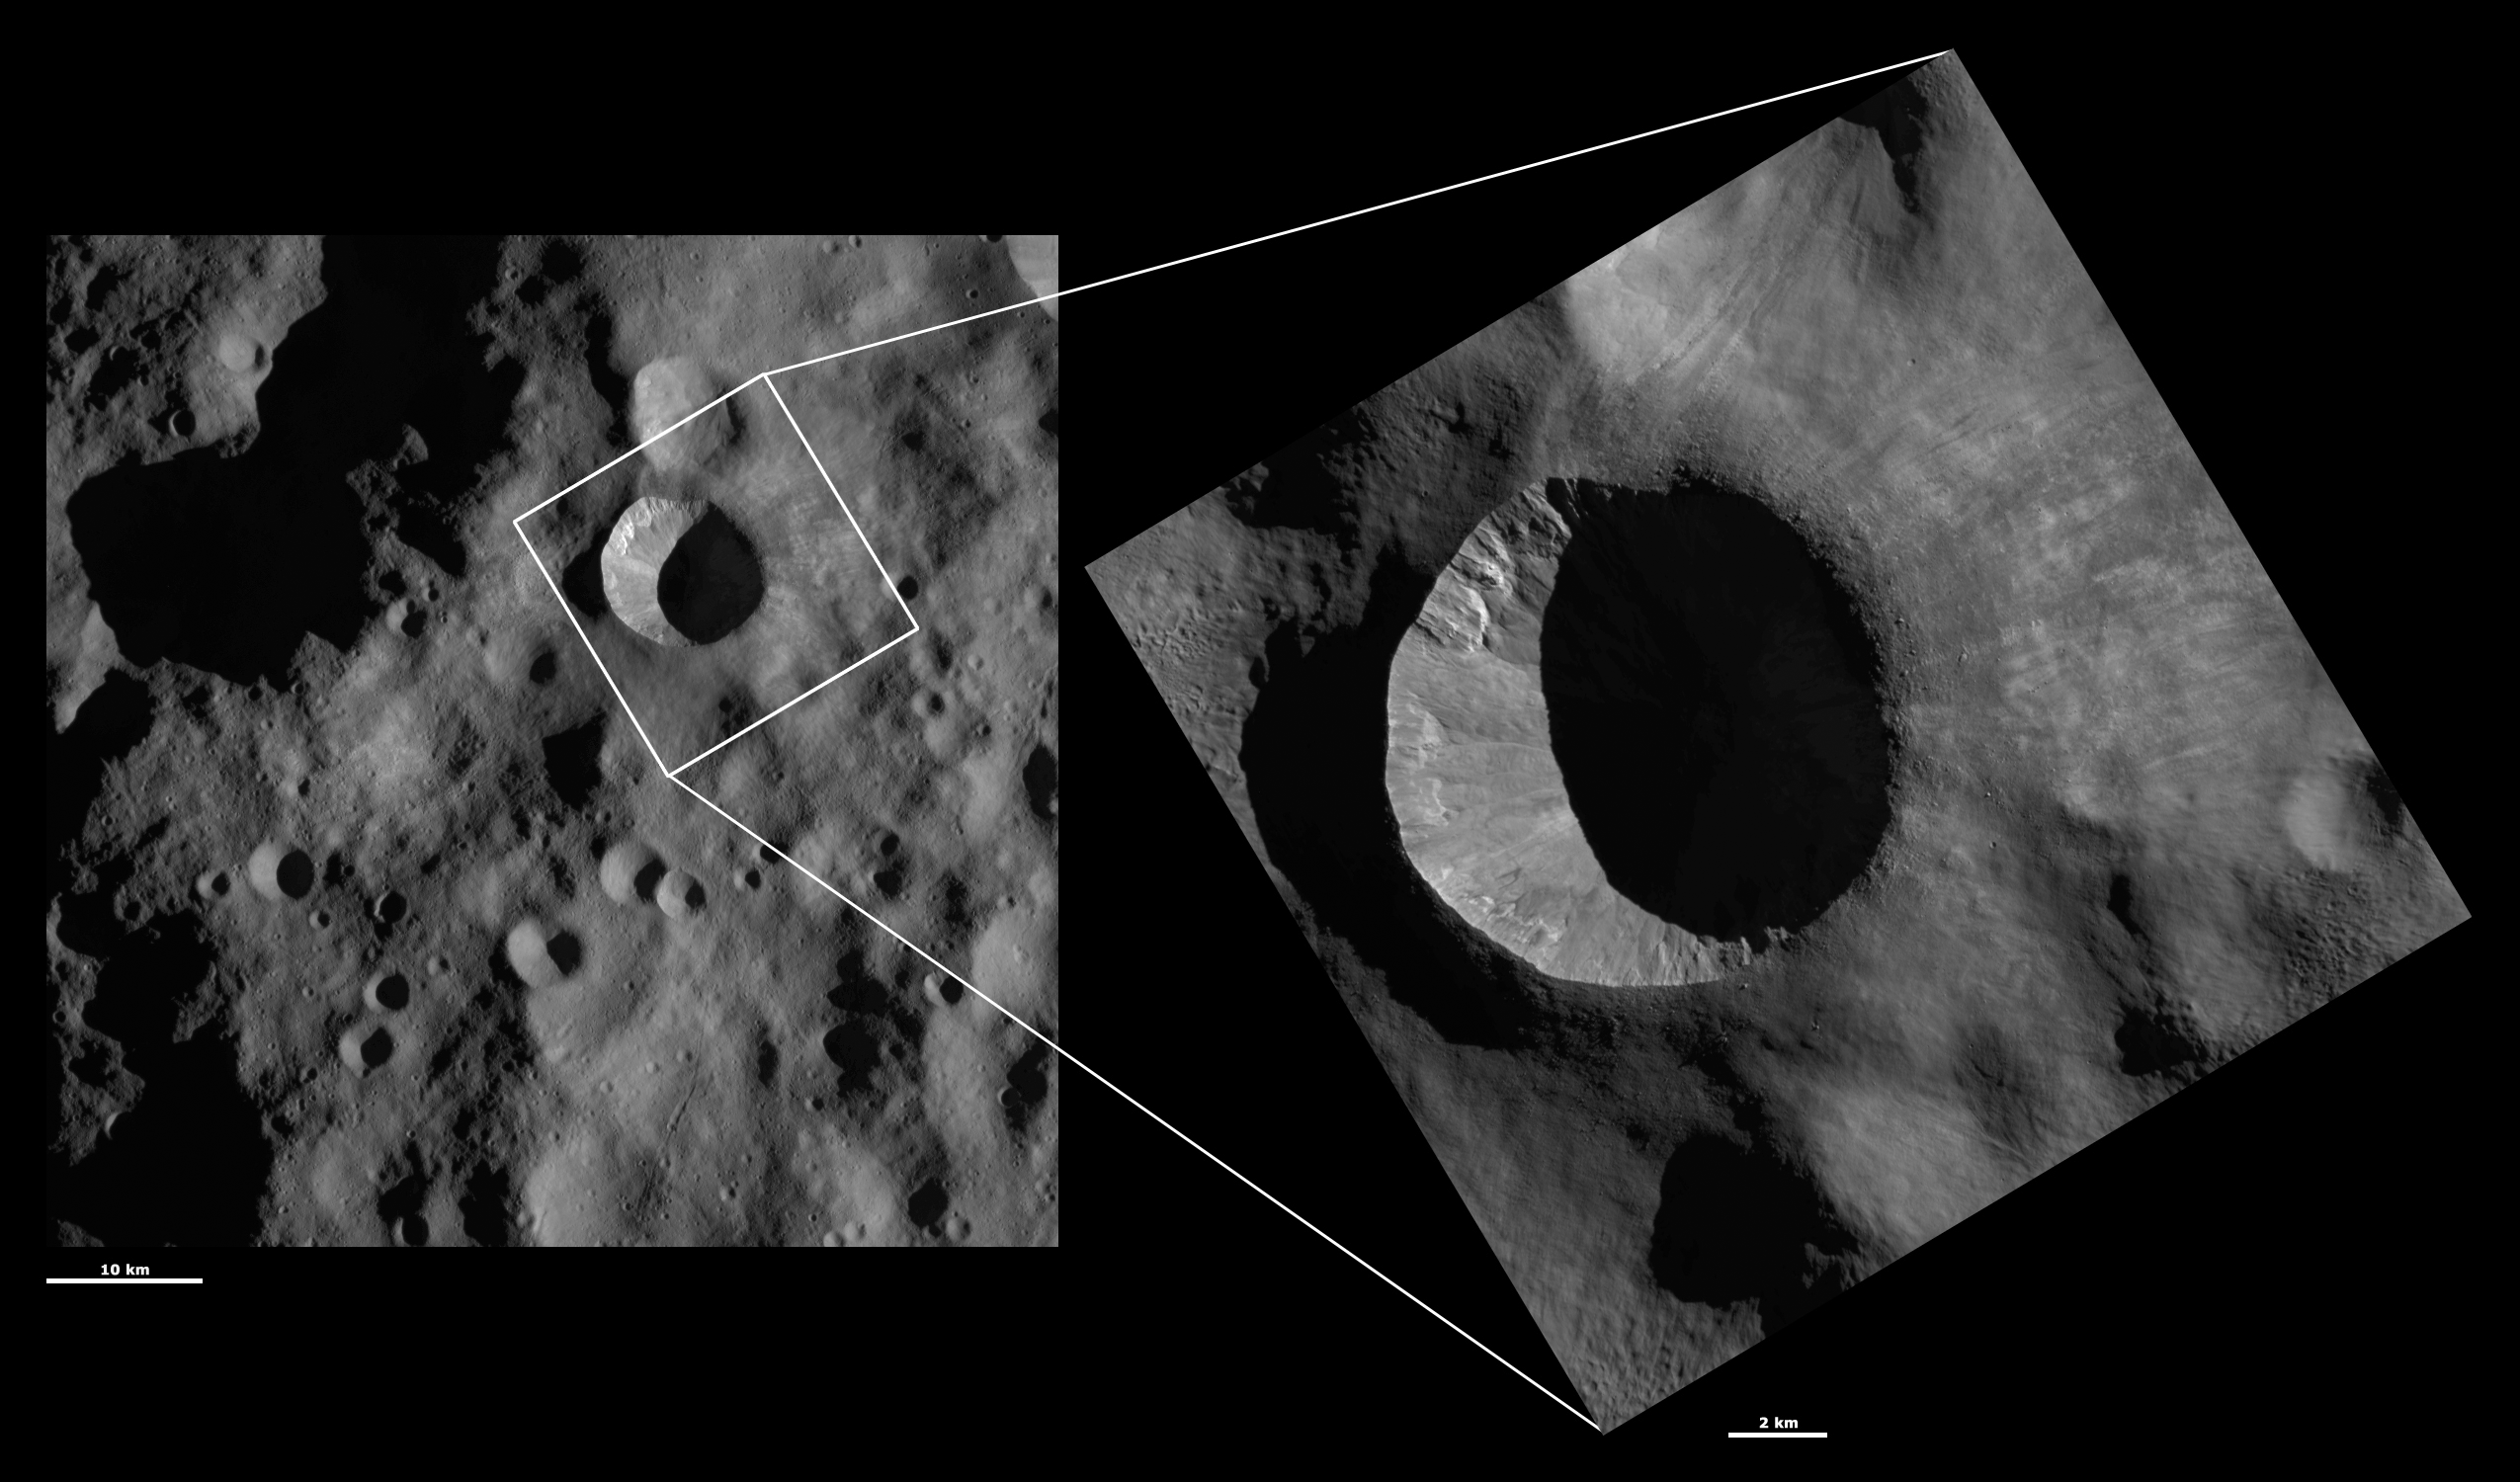

HAMO and LAMO Images of Arruntia Crater

These Dawn framing camera (FC) images of Vesta show Arruntia crater at both HAMO (high-altitude mapping orbit) and LAMO (low-altitude mapping orbit) resolutions. The left image is the HAMO image and the right image is the LAMO image. Arruntia is the large crater that almost fills the LAMO image. The LAMO image is approximately 3 times better spatial resolution than the HAMO image. In images with higher spatial resolutions smaller objects can be better distinguished. The sharpness of its left rim and the degraded nature of its right rim can been seen in both the HAMO and LAMO images. But, details such as small boulders around Arruntia’s rim can be seen in the LAMO image. On the side of Arruntia’s interior that is illuminated by the sun there is a fine-scale intermingling of dark and bright material that is also only visible in the LAMO image.

These images are located in Vesta’s Bellicia quadrangle, in Vesta’s northern hemisphere. NASA’s Dawn spacecraft obtained the left image with its framing camera on Oct. 24, 2011. This image was taken through the camera’s clear filter. The distance to the surface of Vesta is 700 kilometers (435 miles) and the image has a resolution of about 63 meters (207 feet) per pixel. This image was acquired during the HAMO (high-altitude mapping orbit) phase of the mission. NASA’s Dawn spacecraft obtained the right image with its framing camera on Feb. 20, 2012. This image was taken through the camera’s clear filter. The distance to the surface of Vesta is 272 kilometers (169 miles) and the image has a resolution of about 20 meters (66 meters) per pixel. This image was acquired during the LAMO (low-altitude mapping orbit) phase of the mission.

The Dawn mission to Vesta and Ceres is managed by NASA’s Jet Propulsion Laboratory, a division of the California Institute of Technology in Pasadena, for NASA’s Science Mission Directorate, Washington D.C. UCLA is responsible for overall Dawn mission science. The Dawn framing cameras have been developed and built under the leadership of the Max Planck Institute for Solar System Research, Katlenburg-Lindau, Germany, with significant contributions by DLR German Aerospace Center, Institute of Planetary Research, Berlin, and in coordination with the Institute of Computer and Communication Network Engineering, Braunschweig. The framing camera project is funded by the Max Planck Society, DLR, and NASA/JPL.

Credit: NASA/JPL-Caltech/UCLA/MPS/DLR/IDA